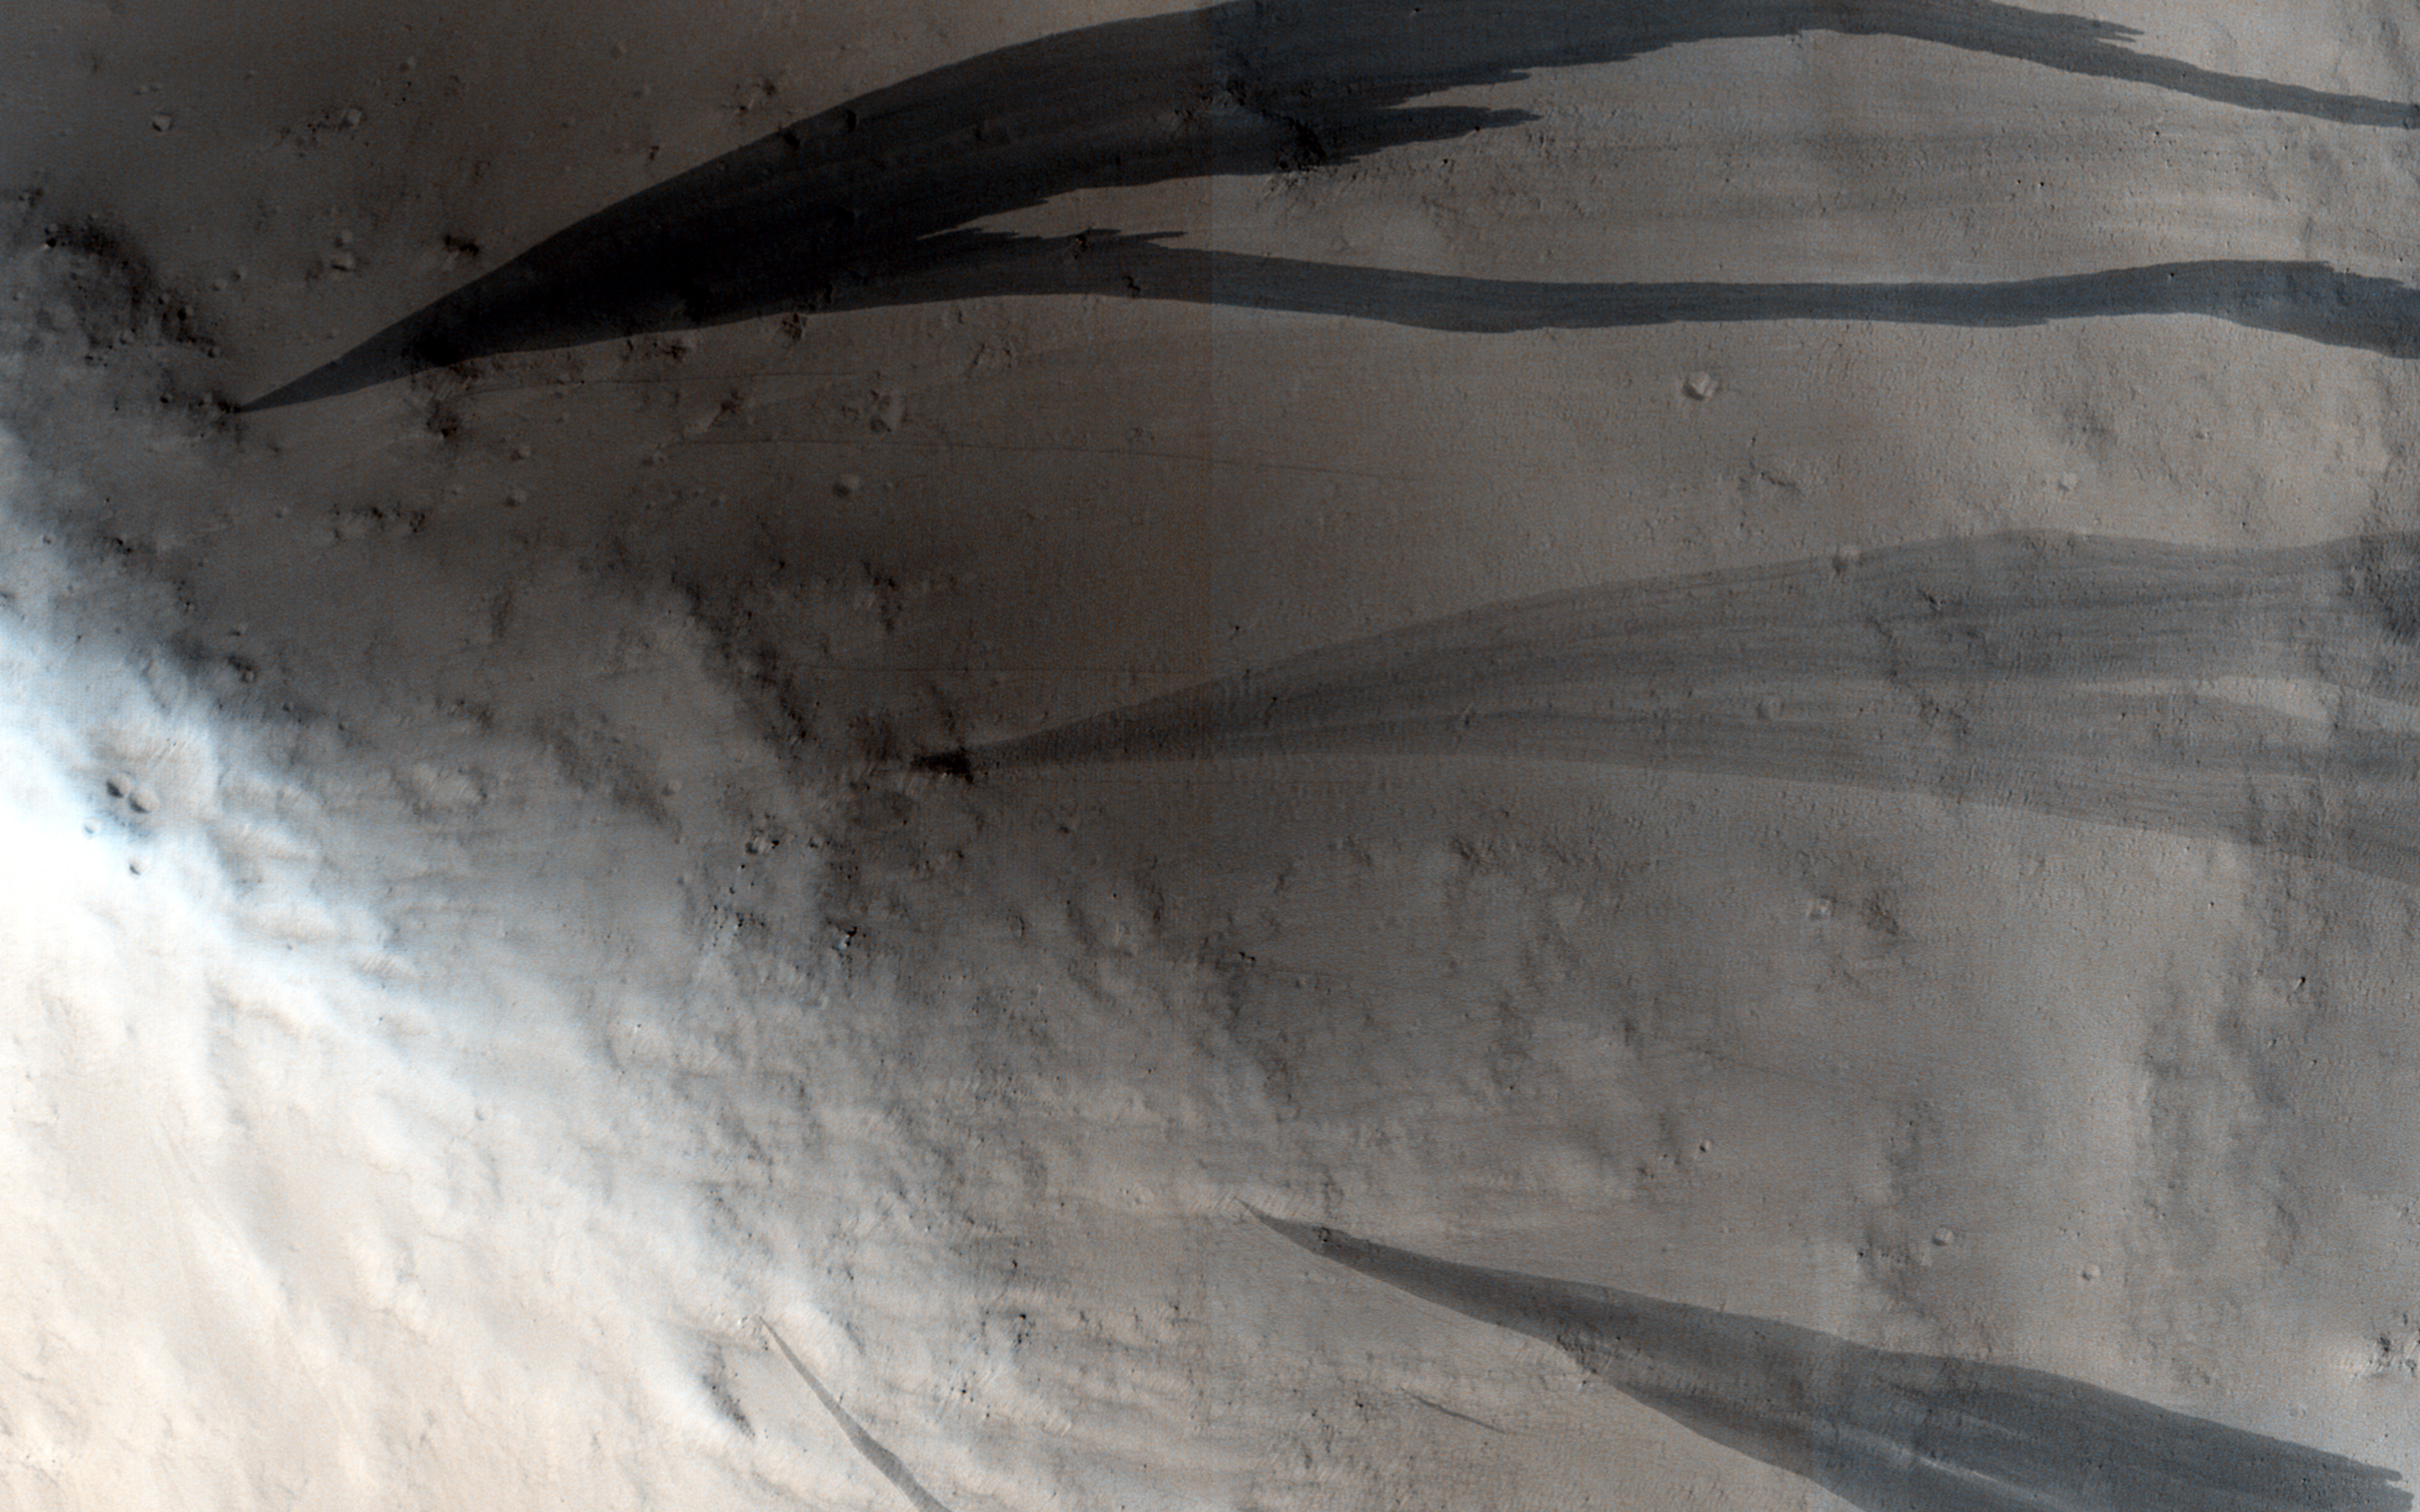

Slope Streaks on a Dusty Planet

Mars is a dusty place and in some locations thick blankets of its characteristically red dust can slowly settle out of the atmosphere and accumulate on slopes. This dust is also a lot brighter than the dust-free terrain on Mars; so, if you scrape off the dust, you’ll see a darker surface underneath.

This particular image shows one of these dusty areas. The dark streaks on the slopes are locations where the dust has slumped downhill revealing a less dusty surface underneath. In some cases, these slope streaks might be triggered by Marsquakes or nearby meteorite impacts. Scientists think they form quickly: more like an avalanche than dust slowly creeping downhill.

Look more closely and you’ll notice that some streaks are darker than others. Dust is settling out of the atmosphere all the time and these dark streaks get slowly buried by fresh dust so that they fade back into their brighter redder surroundings. It’s not certain how long this fading takes to happen, but it’s probably close to a few decades.

Dust is an important player in the weather and climate on Mars. Images like this are used to monitor slow changes in these streaks over time to better understand how much dust is settling on the surface.

The University of Arizona, Tucson, operates HiRISE, which was built by Ball Aerospace & Technologies Corp., Boulder, Colorado. NASA’s Jet Propulsion Laboratory, a division of the California Institute of Technology in Pasadena, manages the Mars Reconnaissance Orbiter Project and Mars Science Laboratory Project for NASA’s Science Mission Directorate, Washington.

Credit: NASA/JPL-Caltech/Univ. of Arizona